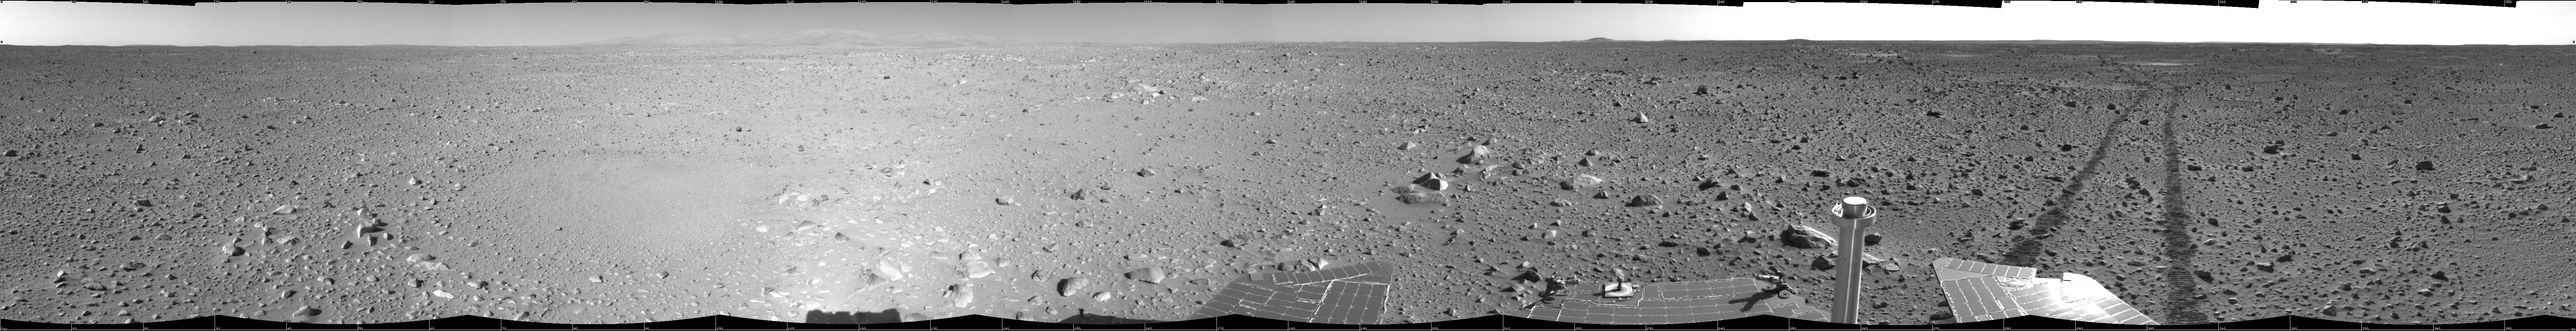

Spirit’s View on Sol 123

This cylindrical-projection view was created from navigation camera images that NASA’s Mars Exploration Rover Spirit acquired on sol 123 (May 8, 2004). Spirit is sitting at site 44. The rover is on the way to the “Columbia Hills,” which can be seen on the horizon. To this point, Spirit has driven a total of 1,830 meters (1.14 miles). The hills are less than 1.6 kilometers (1 mile) away, and the rover might reach them by mid-June.

Credit: NASA/JPL